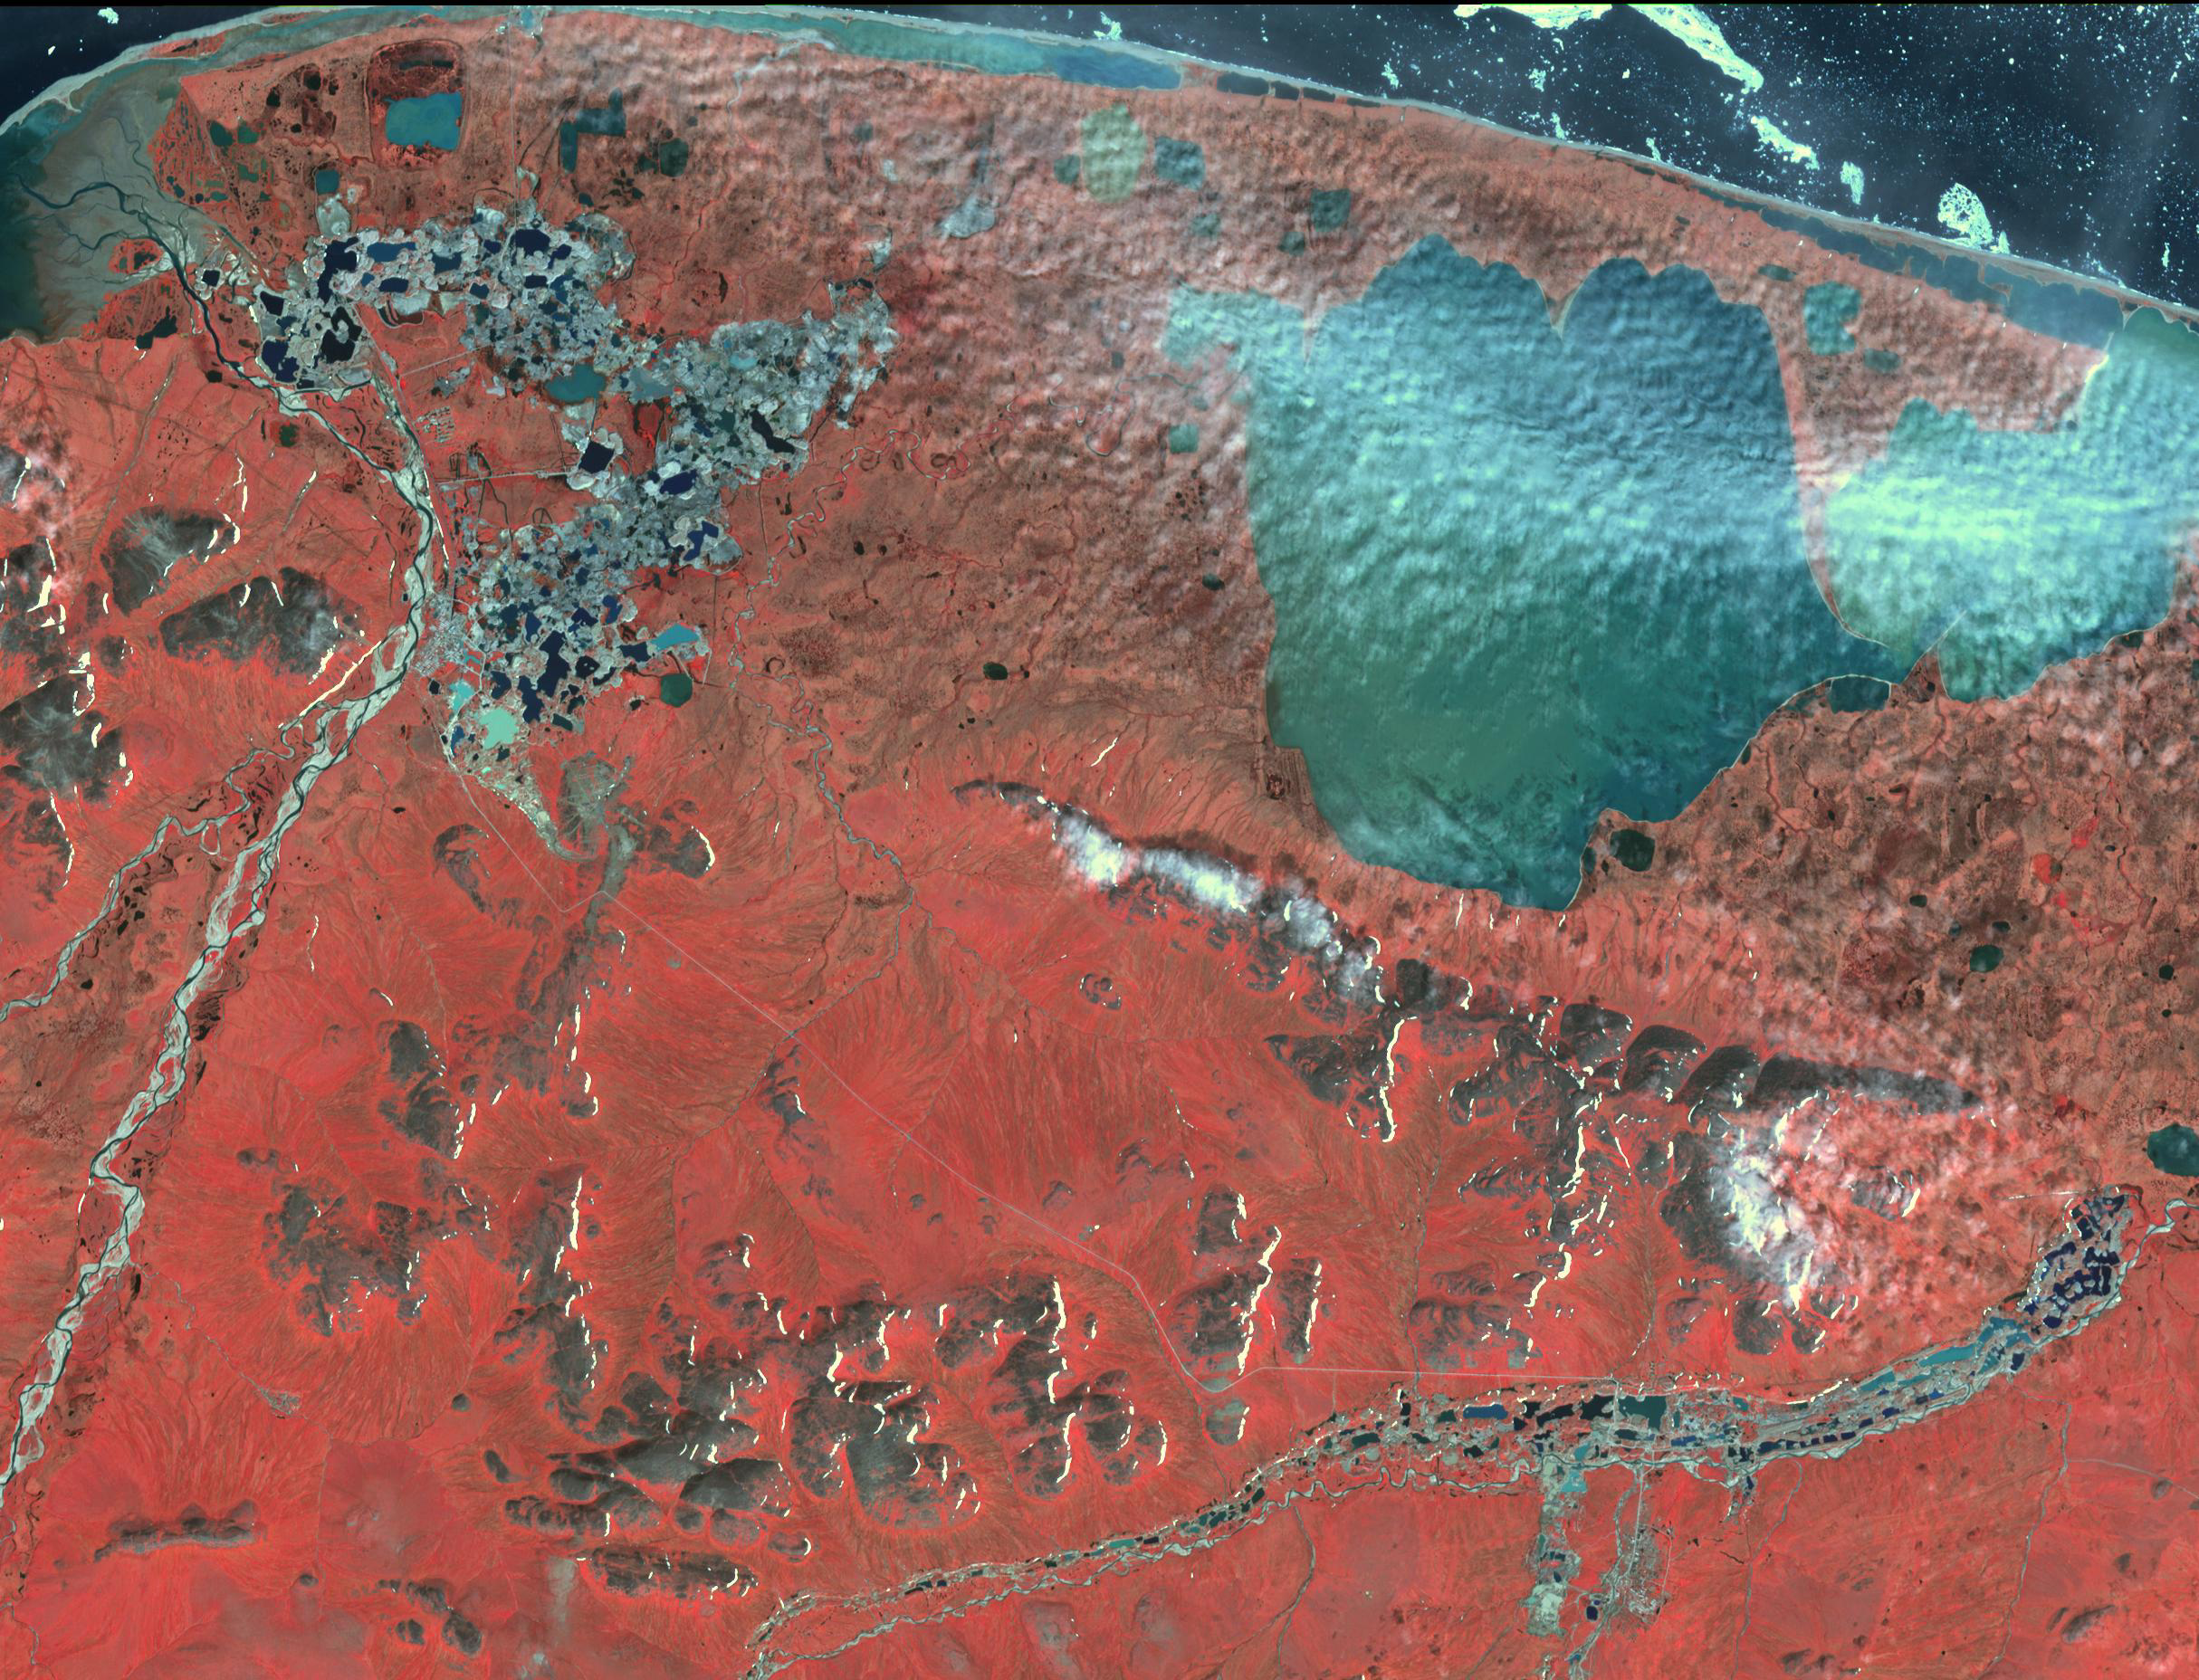

Gold Mining, Siberia

In northestern Siberia, along the Chukchi Sea, and 100 kilometers west of Mys Shmidta, significant evidence of mining is visible in this ASTER image. The numerous small waste piles and small ponds point to dredging operations, most likely for gold. The image was acquired July 15, 2011, covers an area of 27.8 by 36.4 kilometers, and is located at 69.3 degrees north, 178.5 degrees east.

With its 14 spectral bands from the visible to the thermal infrared wavelength region and its high spatial resolution of about 50 to 300 feet (15 to 90 meters), ASTER images Earth to map and monitor the changing surface of our planet. ASTER is one of five Earth-observing instruments launched Dec. 18, 1999, on Terra. The instrument was built by Japan’s Ministry of Economy, Trade and Industry. A joint U.S./Japan science team is responsible for validation and calibration of the instrument and data products.

The broad spectral coverage and high spectral resolution of ASTER provides scientists in numerous disciplines with critical information for surface mapping and monitoring of dynamic conditions and temporal change. Example applications are monitoring glacial advances and retreats; monitoring potentially active volcanoes; identifying crop stress; determining cloud morphology and physical properties; wetlands evaluation; thermal pollution monitoring; coral reef degradation; surface temperature mapping of soils and geology; and measuring surface heat balance.

The U.S. science team is located at NASA’s Jet Propulsion Laboratory in Pasadena, Calif. The Terra mission is part of NASA’s Science Mission Directorate, Washington.

Credit: NASA/METI/AIST/Japan Space Systems, and U.S./Japan ASTER Science Team